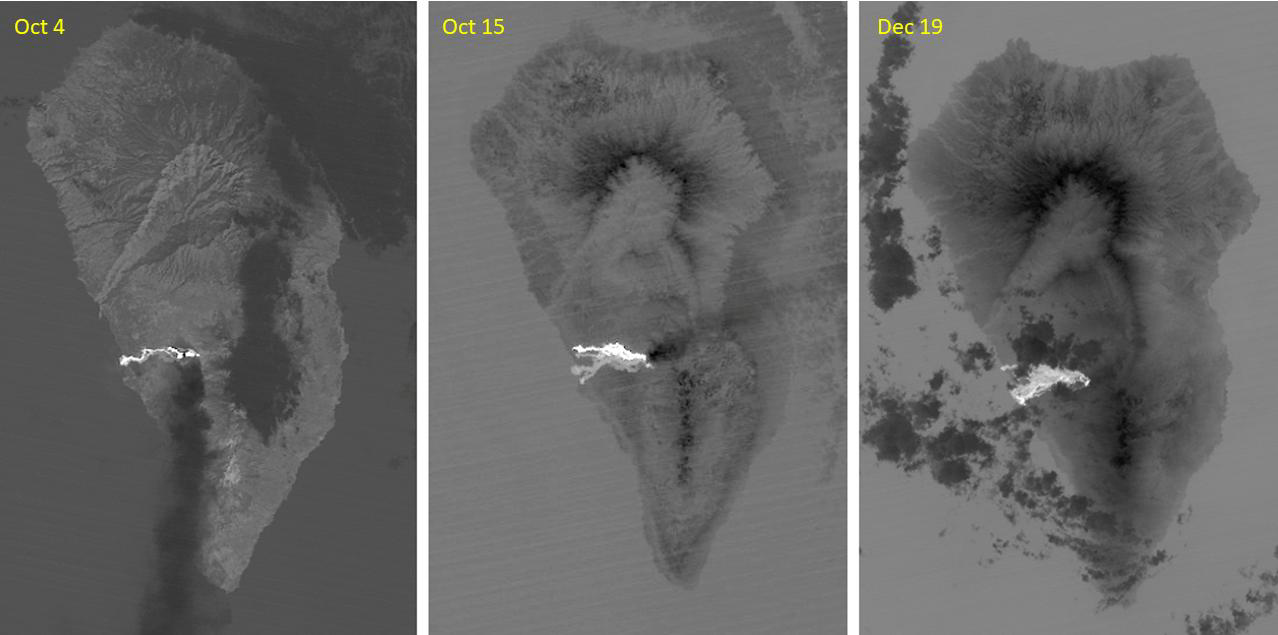

Cumbre Vieja volcano, La Palma

The major volcanic eruption of Cumbre Vieja volcano on La Palma, Canary Islands, began on September 21, 2021. For three months, lava poured out of the volcanic ridge, and flowed to the sea, engulfed 3000+ dwellings. The October 4 ASTER thermal infrared image shows the first flow reaching the coast. On October 15, a second flow followed to the north. By December 19, activity had stopped, and the flows are cooling. The images cover an area of 32.5 by 49.3 km, and are located at 28.6 degrees north, 17.9 degrees west.

With its 14 spectral bands from the visible to the thermal infrared wavelength region and its high spatial resolution of about 50 to 300 feet (15 to 90 meters), ASTER images Earth to map and monitor the changing surface of our planet. ASTER is one of five Earth-observing instruments launched Dec. 18, 1999, on Terra. The instrument was built by Japan’s Ministry of Economy, Trade and Industry. A joint U.S./Japan science team is responsible for validation and calibration of the instrument and data products.

The broad spectral coverage and high spectral resolution of ASTER provides scientists in numerous disciplines with critical information for surface mapping and monitoring of dynamic conditions and temporal change. Example applications are monitoring glacial advances and retreats; monitoring potentially active volcanoes; identifying crop stress; determining cloud morphology and physical properties; wetlands evaluation; thermal pollution monitoring; coral reef degradation; surface temperature mapping of soils and geology; and measuring surface heat balance.

The U.S. science team is located at NASA’s Jet Propulsion Laboratory in Pasadena, Calif. The Terra mission is part of NASA’s Science Mission Directorate, Washington.

Credit: NASA/METI/AIST/Japan Space Systems, and U.S./Japan ASTER Science Team